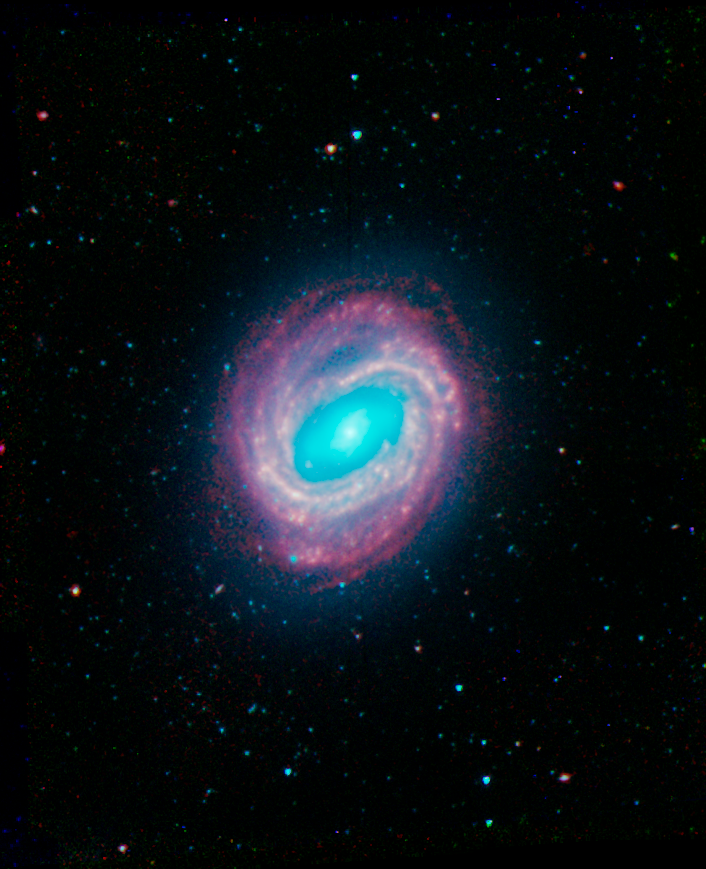

NGC 4579

Galaxy NGC 4579 was captured by the Spitzer Infrared Nearby Galaxy Survey (SINGS) Legacy Project using the Spitzer Space Telescope's Infrared Array Camera (IRAC). In this image, the red structures are areas where gas and dust are thought to be forming new stars, while the blue light comes from mature stars.

This SINGS image is a four-channel composite, where blue indicates emission at 3.6 microns, green corresponds to 4.5 microns, and red to 5.8 and 8.0 microns. The contribution from starlight (measured at 3.6 microns) in this picture has been subtracted from the 5.8 and 8 micron images to enhance the visibility of the dust features.

Credit: NASA/JPL-Caltech/R. Kennicutt (University of Arizona) and the SINGS Team